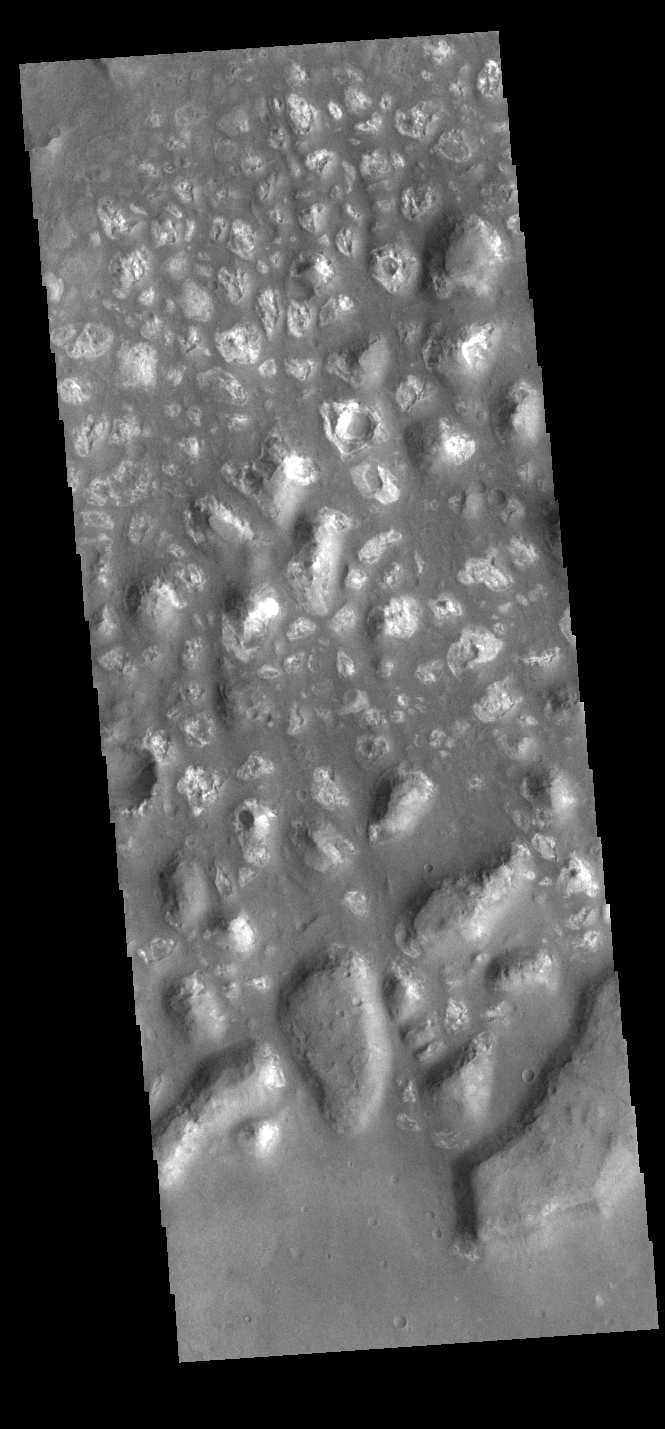

Bright Hills

This VIS image shows a region of hills in the plains of Terra Cimmeria. The bright appearance is likely due to the removal of fine scale materials like dust which exposes the underlying rock.

Credit: NASA/JPL-Caltech/ASU